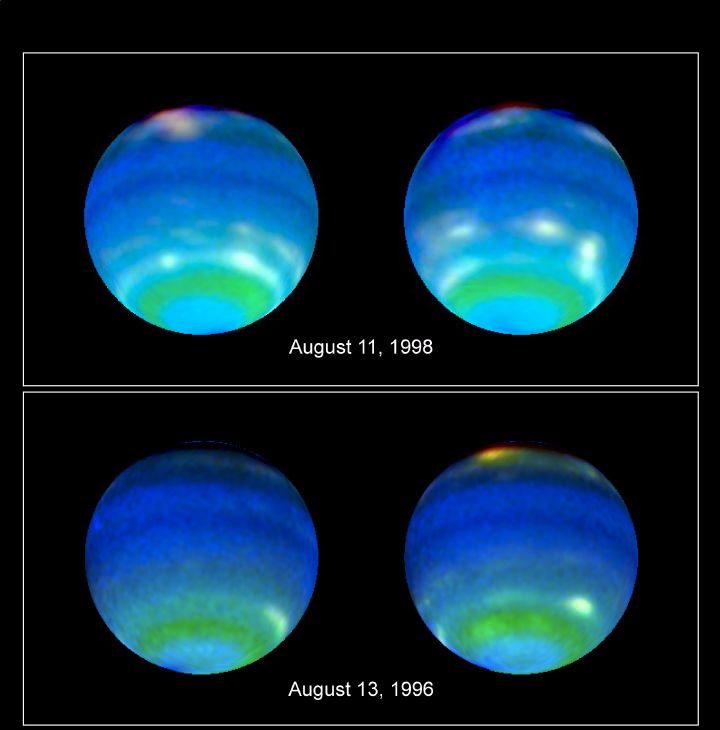

Neptune’s Stormy Disposition

Using powerful ground-and space-based telescopes, scientists have obtained a moving look at some of the wildest, weirdest weather in the solar system.

Combining simultaneous observations of Neptune made with the Hubble Space Telescope and NASA’s Infrared Telescope Facility on Mauna Kea, Hawaii, a team of scientists led by Lawrence A. Sromovsky of the University of Wisconsin-Madison has captured the most insightful images to date of a planet whose blustery weather — monster storms and equatorial winds of 900 miles per hour — bewilders scientists.

Blending a series of Hubble images, Sromovsky’s team constructed a time-lapse rotation movie of Neptune, permitting scientists to watch the ebb and flow of the distant planet’s weather. And while the observations, presented here at a meeting of the American Astronomical Society’s Division of Planetary Science, are helping scientists tease out clues to the planet’s stormy weather, they also are deepening some of Neptune’s mysteries, said Sromovsky.

The weather on Neptune, the eighth planet from the sun, is an enigma to begin with. The mechanism that drives its near-supersonic winds and giant storms has yet to be discerned.

On Earth, weather is driven by energy from the sun as it heats the atmosphere and oceans. On Neptune, the sun is 900 times dimmer and scientists have yet to understand how Neptune’s weather-generating machinery can be so efficient.

“It’s an efficient weather machine compared to Earth,” said Sromovsky. “It seems to run on almost no energy.”

In an effort to dissect the distant planet’s atmosphere and monitor its bizarre weather, Sromovsky and his colleagues obtained a series of measurements and images over the span of three of Neptune’s rotations.

From those observations, Sromovsky said it is possible to measure Neptune’s circulation and view a “strange menagerie of variable, discrete cloud features and zonal bands” of weather. Moreover, the new observations enabled Sromovsky’s team to probe some of the deeper features of the atmosphere and to map Neptune’s cloud tops.

“We can show some clouds are higher than others, that altitudes vary,” he said. Knowing something about the topography of Neptune’s clouds, provides a direct way to measure Neptune’s powerful winds.

A looming mystery, he said, is the fate of huge dark spots, possibly giant storms. When the planetary probe Voyager visited Neptune in 1989, it detected the Great Dark Spot, a pulsating feature nearly the size of the Earth itself. Two years ago, Hubble observations showed the spot had disappeared, and that another, smaller spot had emerged. But instead of growing to a large-scale storm like the Great Dark Spot, the new spot appears to be trapped at a fixed latitude and may be declining in intensity, said Sromovsky, a senior scientist at UW-Madison’s Space Science and Engineering Center.

“They behave like storms, and the Great Dark Spot was an exaggerated features we haven’t seen on any other planet. They seem to come and go, and rather than an exciting development of these dark spots, they dissipate.”

Another strange aspect of the distant planet’s weather are distinct bands of weather that run parallel to the Neptunian equator. The weather bands encircle the planet and, in some respects, may be similar to the equatorial region of the Earth where tropical heat provides abundant energy to make clouds.

“We can see regions of latitude where Neptune consistently generates bright clouds,” said Sromovsky. The regions are both above and below the planet’s equator, but he added that it was uncertain what their explanation is in terms of atmospheric circulation.

Sromovsky said that compared to the look provided by the Voyager spacecraft, Neptune is a different place: “The character of Neptune is different from what it was at the time of Voyager. The planet seems stable, yet different.”

Sromovsky’s Hubble observations were made with Wide Field Planetary Camera 2 and the Near Infrared Camera and Multi-Object Spectrometer. The different instruments allowed observations to be made in a variety of wavelengths, each providing a different set of information about Neptune’s clouds, their structures and how they circulate.

Credit: NASA/JPL/STScI